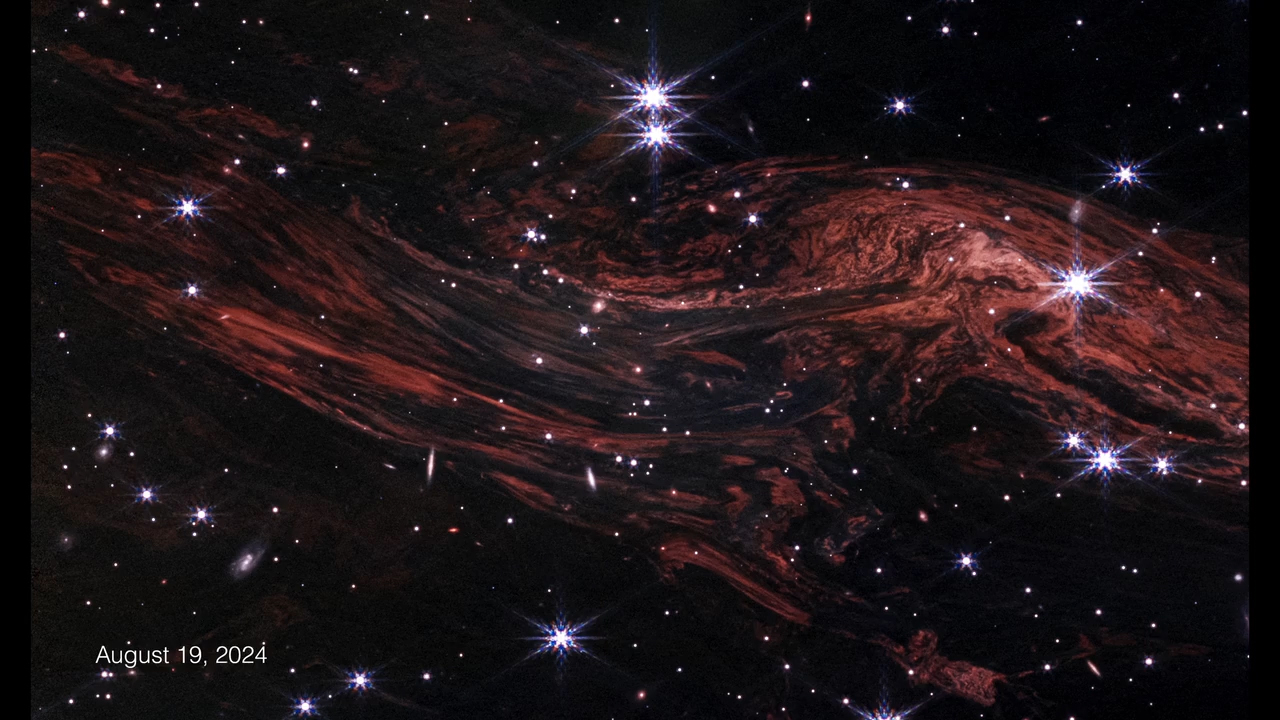

Cassiopeia A Light Echoes Time-lapse

This time-lapse video using data from NASA’s James Webb Space Telescope highlights the evolution of one light echo in the vicinity of the supernova remnant Cassiopeia A. A light echo is created when a star explodes or erupts, flashing light into surrounding clumps of interstellar dust and causing them to shine in an ever-expanding pattern. Webb’s exquisite resolution not only shows incredible detail within these light echoes, but also shows their expansion over the course of just a few weeks – a remarkably short timescale considering that most cosmic targets remain unchanged over a human lifetime.

Credit: Video: NASA, ESA, CSA, STScI, Jacob Jencson (Caltech/IPAC), Joseph DePasquale (STScI)